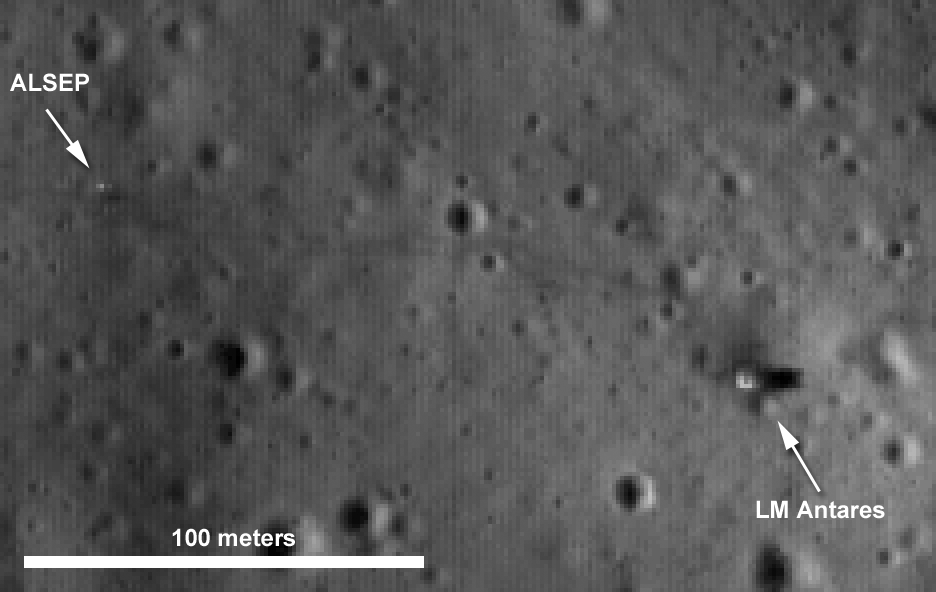

LROC’s First Look at the Apollo Landing Sites

Four times enlargement of an uncalibrated LROC NAC image showing the Apollo 14 lunar module (LM Antares) and the Apollo Lunar Surface Experiment Package (ALSEP). Note the astronaut tracks between the two artifacts.

NASA’s Goddard Space Flight Center built and manages the mission for the Exploration Systems Mission Directorate at NASA Headquarters in Washington. The Lunar Reconnaissance Orbiter Camera was designed to acquire data for landing site certification and to conduct polar illumination studies and global mapping. Operated by Arizona State University, the LROC facility is part of the School of Earth and Space Exploration (SESE). LROC consists of a pair of narrow-angle cameras (NAC) and a single wide-angle camera (WAC). The mission is expected to return over 70 terabytes of image data.

Credit: NASA/GSFC/Arizona State University